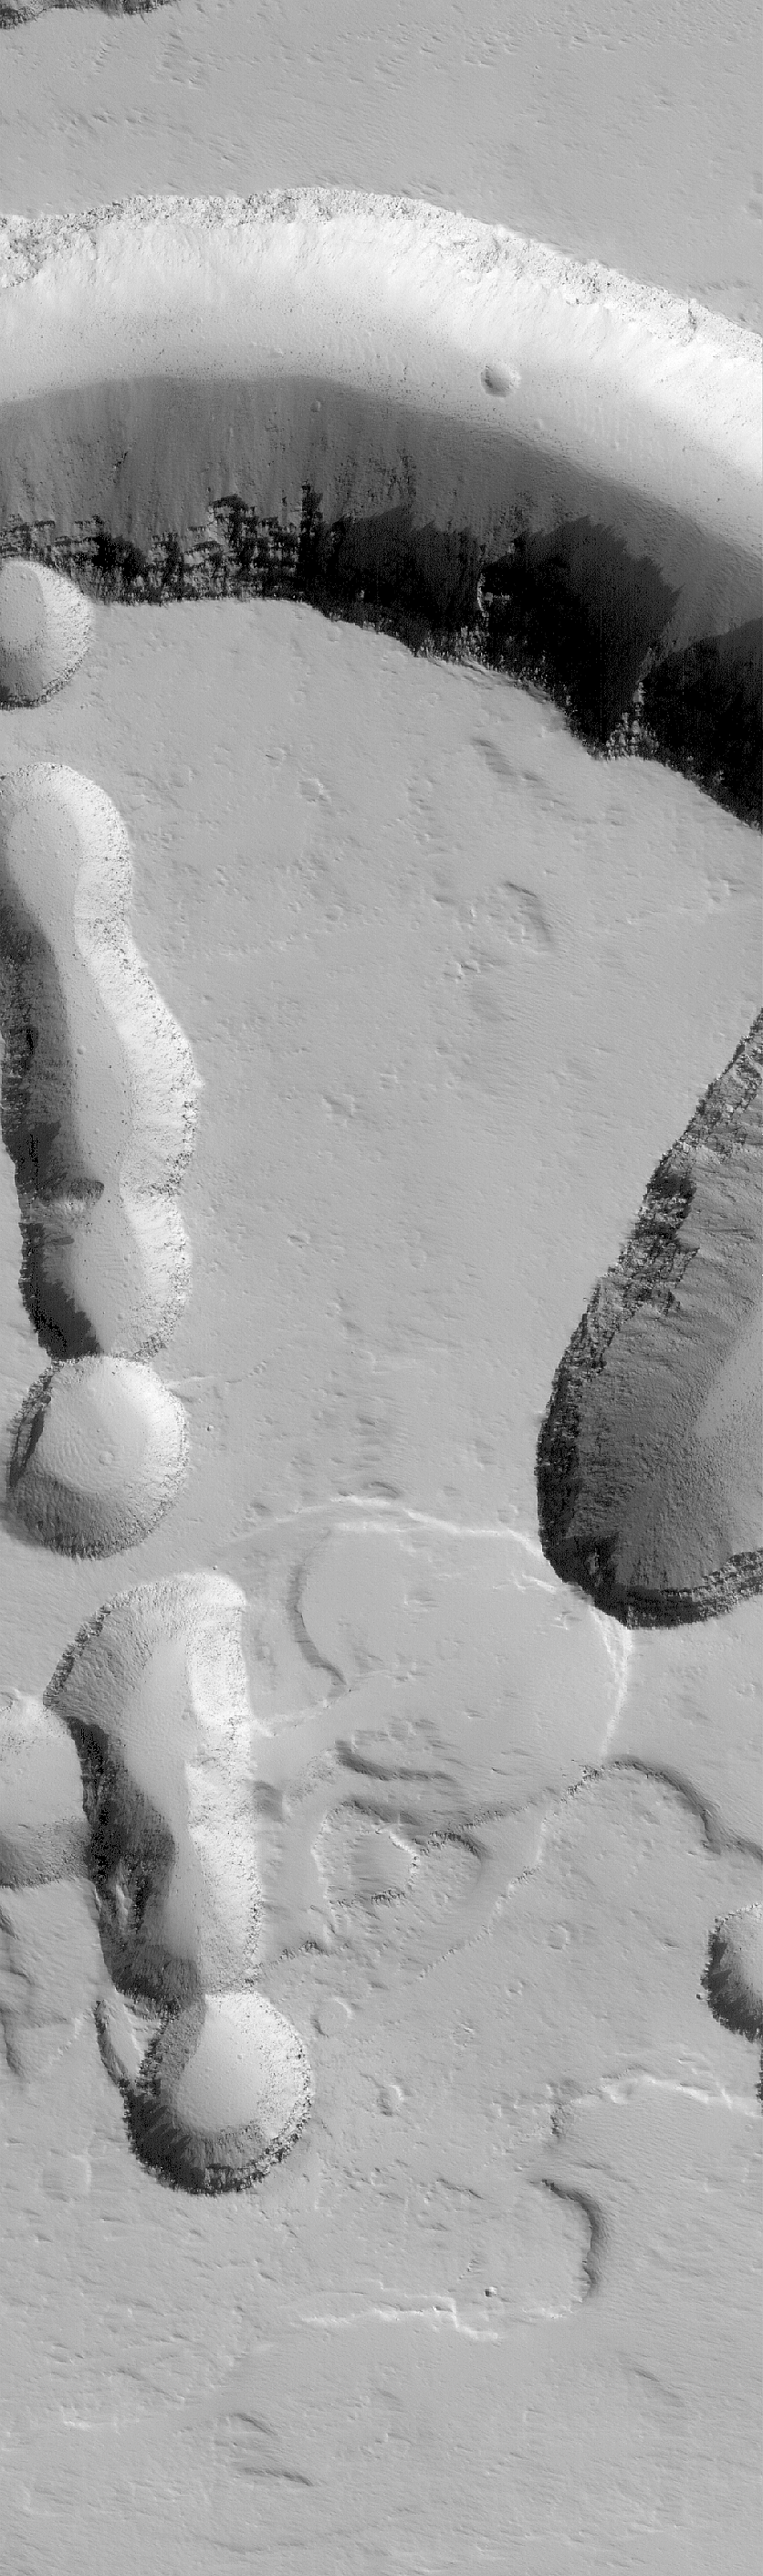

Pits on Ascraeus

24 September 2005
This Mars Global Surveyor (MGS) Mars Orbiter Camera (MOC) image shows collapse pits and troughs on the lower northeast flank of the giant martian volcano, Ascraeus Mons. Layers of volcanic rock are evident in some of the pit and valley walls, and boulders the size of houses and trucks that were liberated from these walls by gravity can be seen on the floors of the depressions.

Location near: 13.6°N, 102.6°W
Image width: width: ~3 km (~1.9 mi)
Illumination from: lower left
Season: Northern Autumn

Credit: NASA/JPL/Malin Space Science Systems